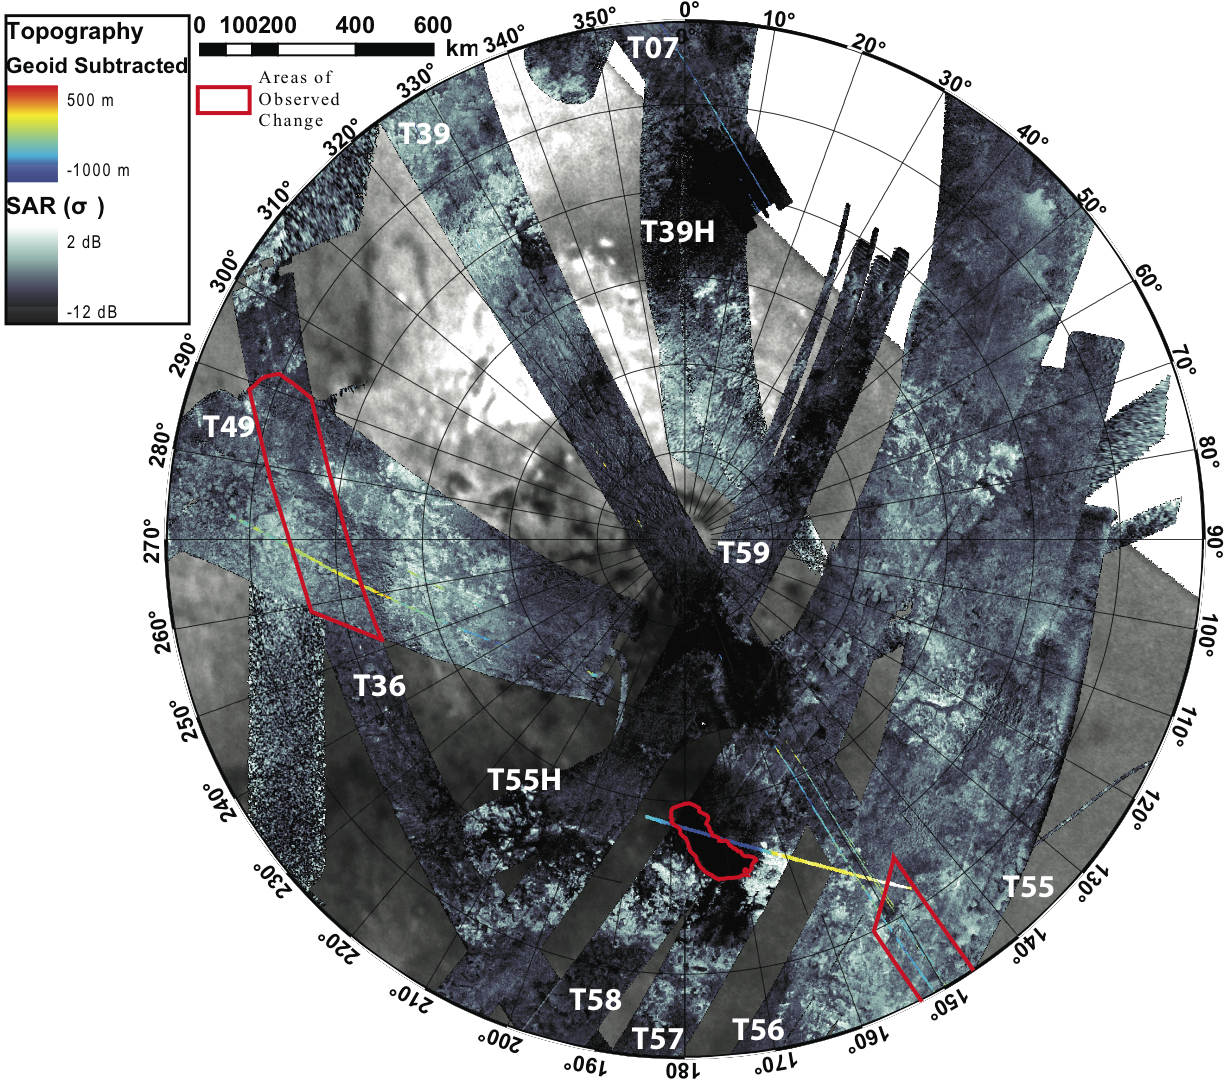

Changing Seasons on Titan

This composite image shows the southern polar area of Saturn’s moon Titan, using data from the Synthetic Aperture Radar instrument aboard the Cassini spacecraft. It is radar’s first glimpse of seasonal change on the moon. From September 2005 to July 2009, the instrument bounced radar beams off Titan’s surface to create images of about 60 percent of the area from 55 degrees south to 90 degrees south in latitude. The instrument took measurements of about 10 percent of this area twice, enabling scientists to see changes on the surface occurring near the end of southern hemisphere summer. In the areas outlined in red, scientists saw lakes inferred to be filled with liquid ethane and methane shrivel or disappear. Ontario Lacus, the largest lake in the southern region, is located in the red bean-shaped outline in the middle. The two other areas are shown in more detail in PIA12281.

This composite image was presented by Alexander G. Hayes at the Division for Planetary Sciences meeting of the American Astronomical Society on Oct. 6, 2009.

The Cassini-Huygens mission is a cooperative project of NASA, the European Space Agency and the Italian Space Agency. The Jet Propulsion Laboratory, a division of the California Institute of Technology in Pasadena, Calif. manages the mission for NASA’s Science Mission Directorate, Washington, D.C.

Credit: NASA/JPL-Caltech/ASI